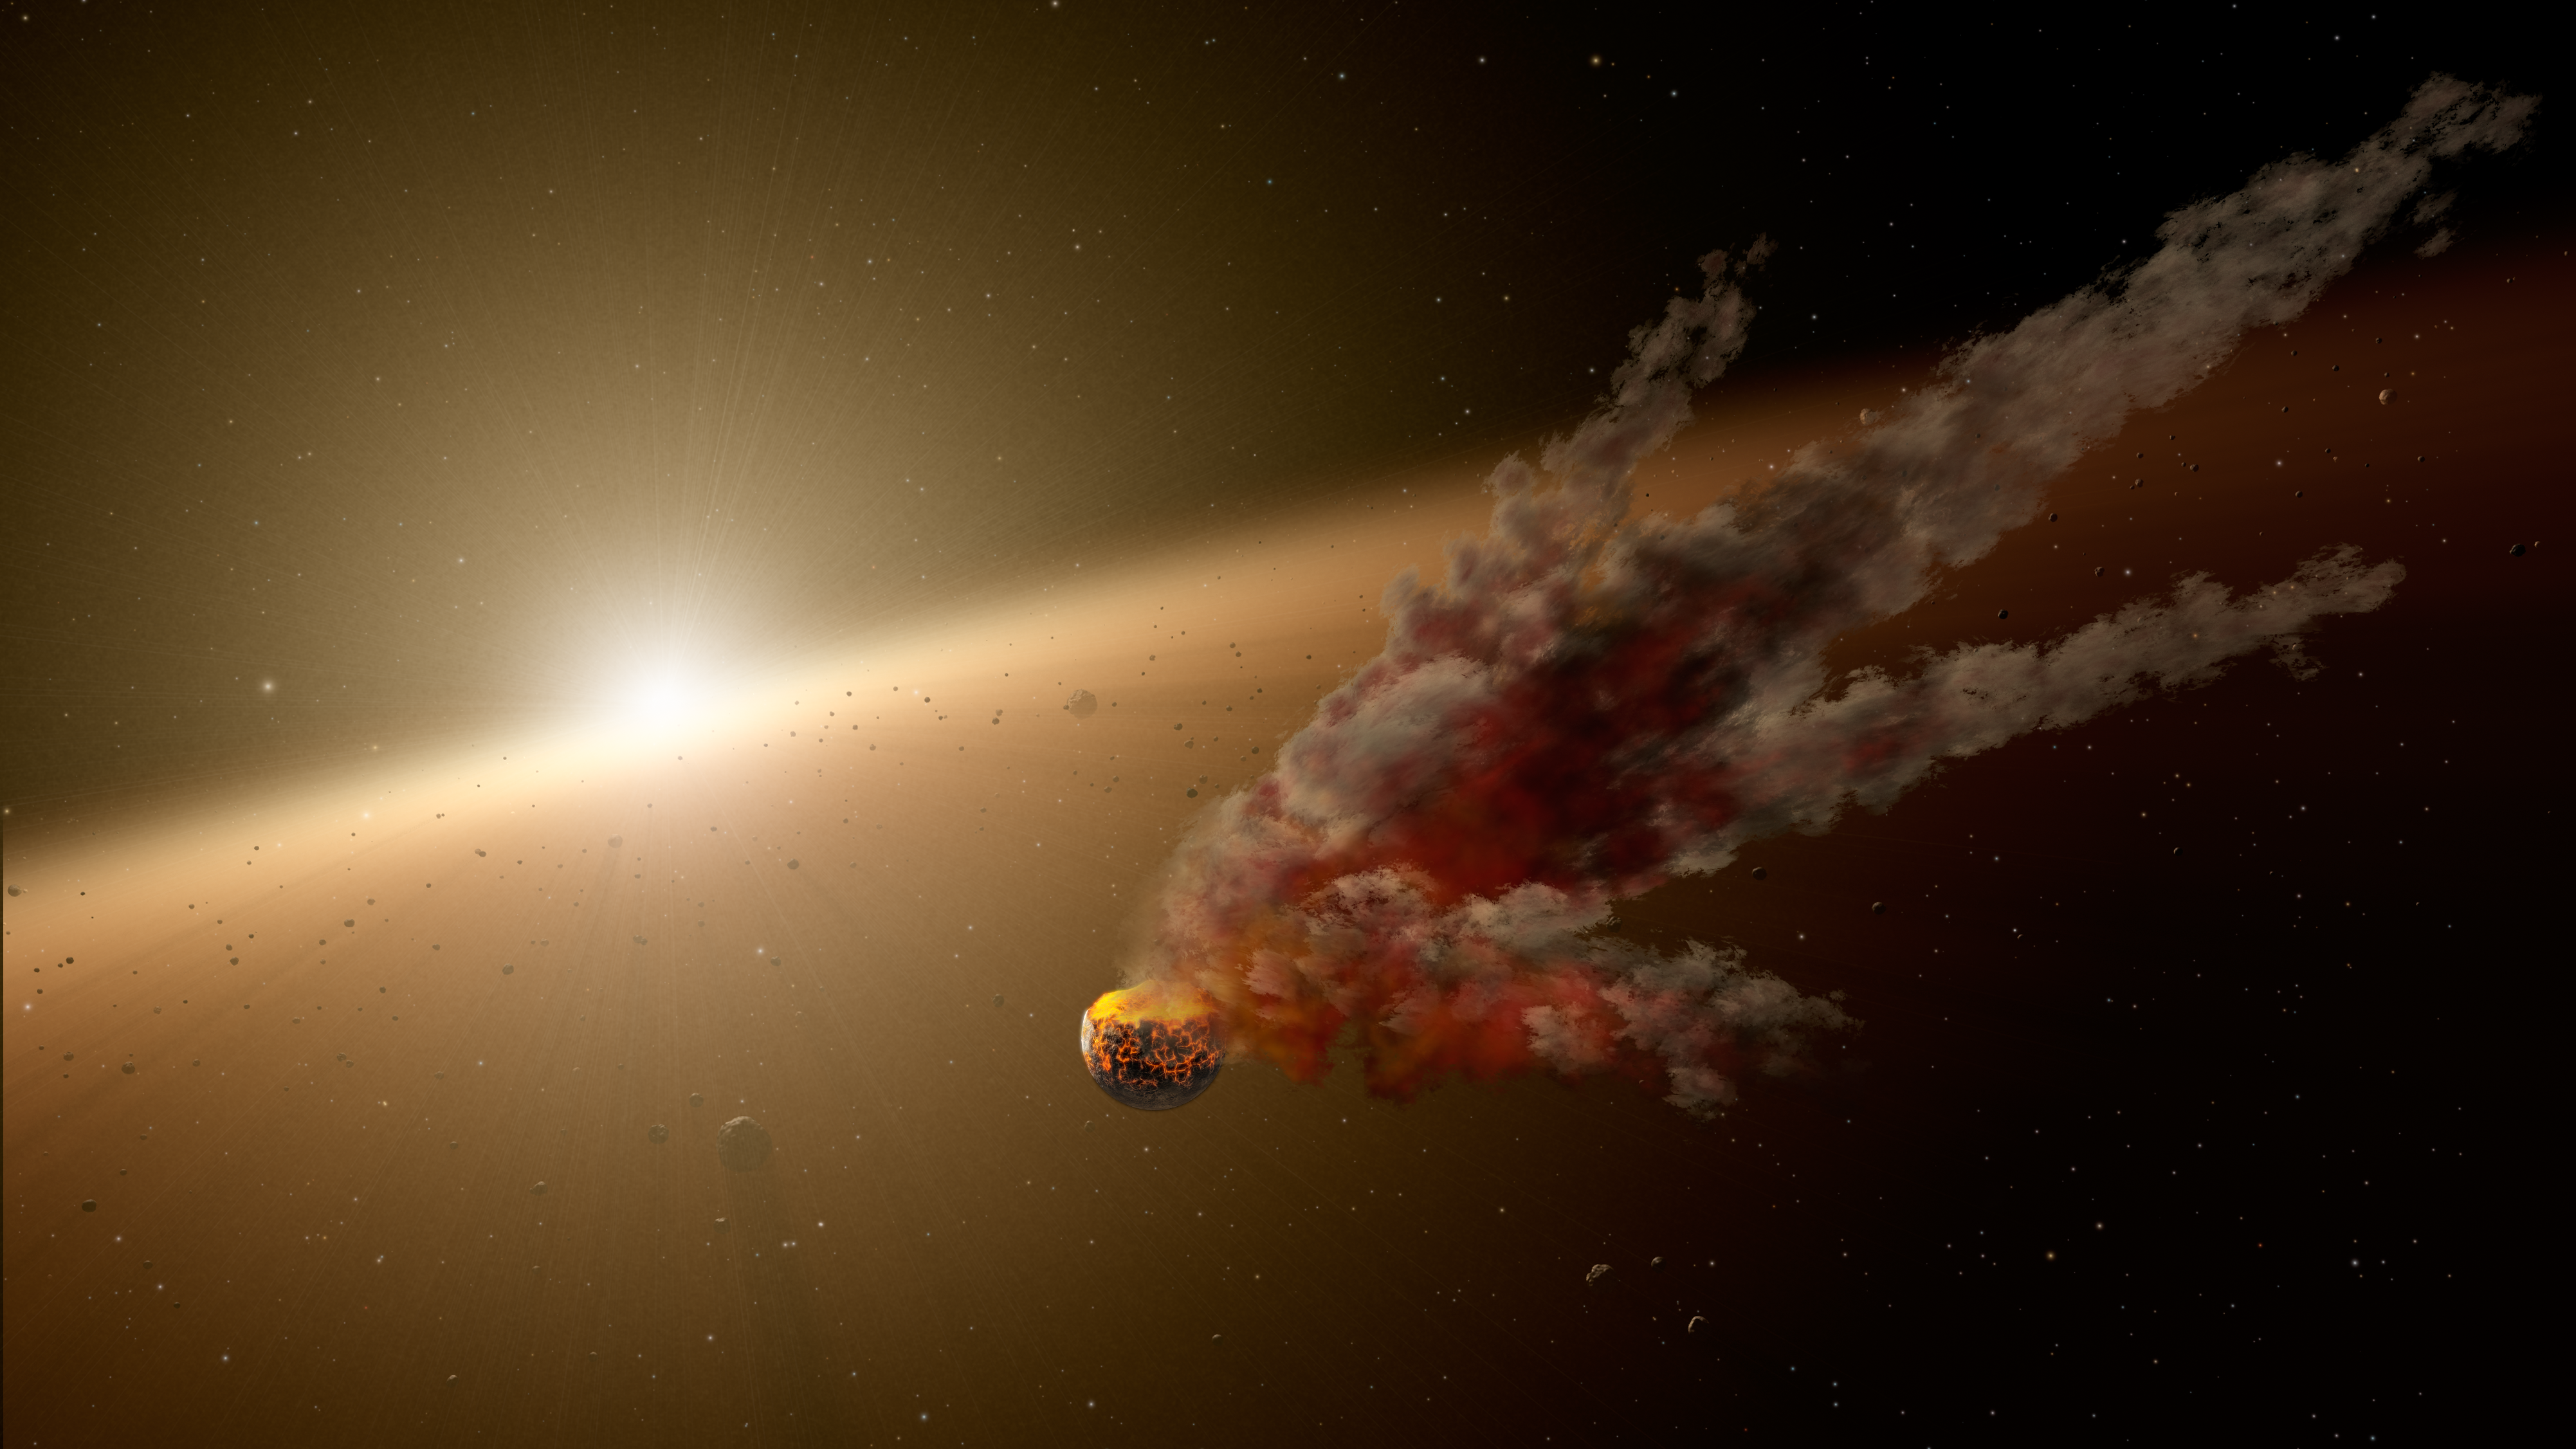

Building Planets Through Collisions (Artist’s Concept)

Planets, including those like our own Earth, form from epic collisions between asteroids and even bigger bodies, called proto-planets. Sometimes the colliding bodies are ground to dust, and sometimes they stick together to ultimately form larger, mature planets.

This artist’s conception shows one such smash-up, the evidence for which was collected by NASA’s Spitzer Space Telescope. Spitzer’s infrared vision detected a huge eruption around the star NGC 2547-ID8 between August 2012 and 2013. Scientists think the dust was kicked up by a massive collision between two large asteroids. They say the smashup took place in the star’s “terrestrial zone,” the region around stars where rocky planets like Earth take shape.

NGC 2547-ID8 is a sun-like star located about 1,200 light-years from Earth in the constellation Vela. It is about 35 million years old, the same age our young sun was when its rocky planets were finally assembled via massive collisions — including the giant impact on proto-Earth that led to the formation of the moon. The recent impact witnessed by Spitzer may be a sign of similar terrestrial planet building. Near-real-time studies like these help astronomers understand how the chaotic process works.

NASA’s Jet Propulsion Laboratory, Pasadena, Calif., manages the Spitzer Space Telescope mission for NASA’s Science Mission Directorate, Washington. Science operations are conducted at the Spitzer Science Center at the California Institute of Technology in Pasadena. Spacecraft operations are based at Lockheed Martin Space Systems Company, Littleton, Colorado. Data are archived at the Infrared Science Archive housed at the Infrared Processing and Analysis Center at Caltech. Caltech manages JPL for NASA.

Credit: NASA/JPL-Caltech